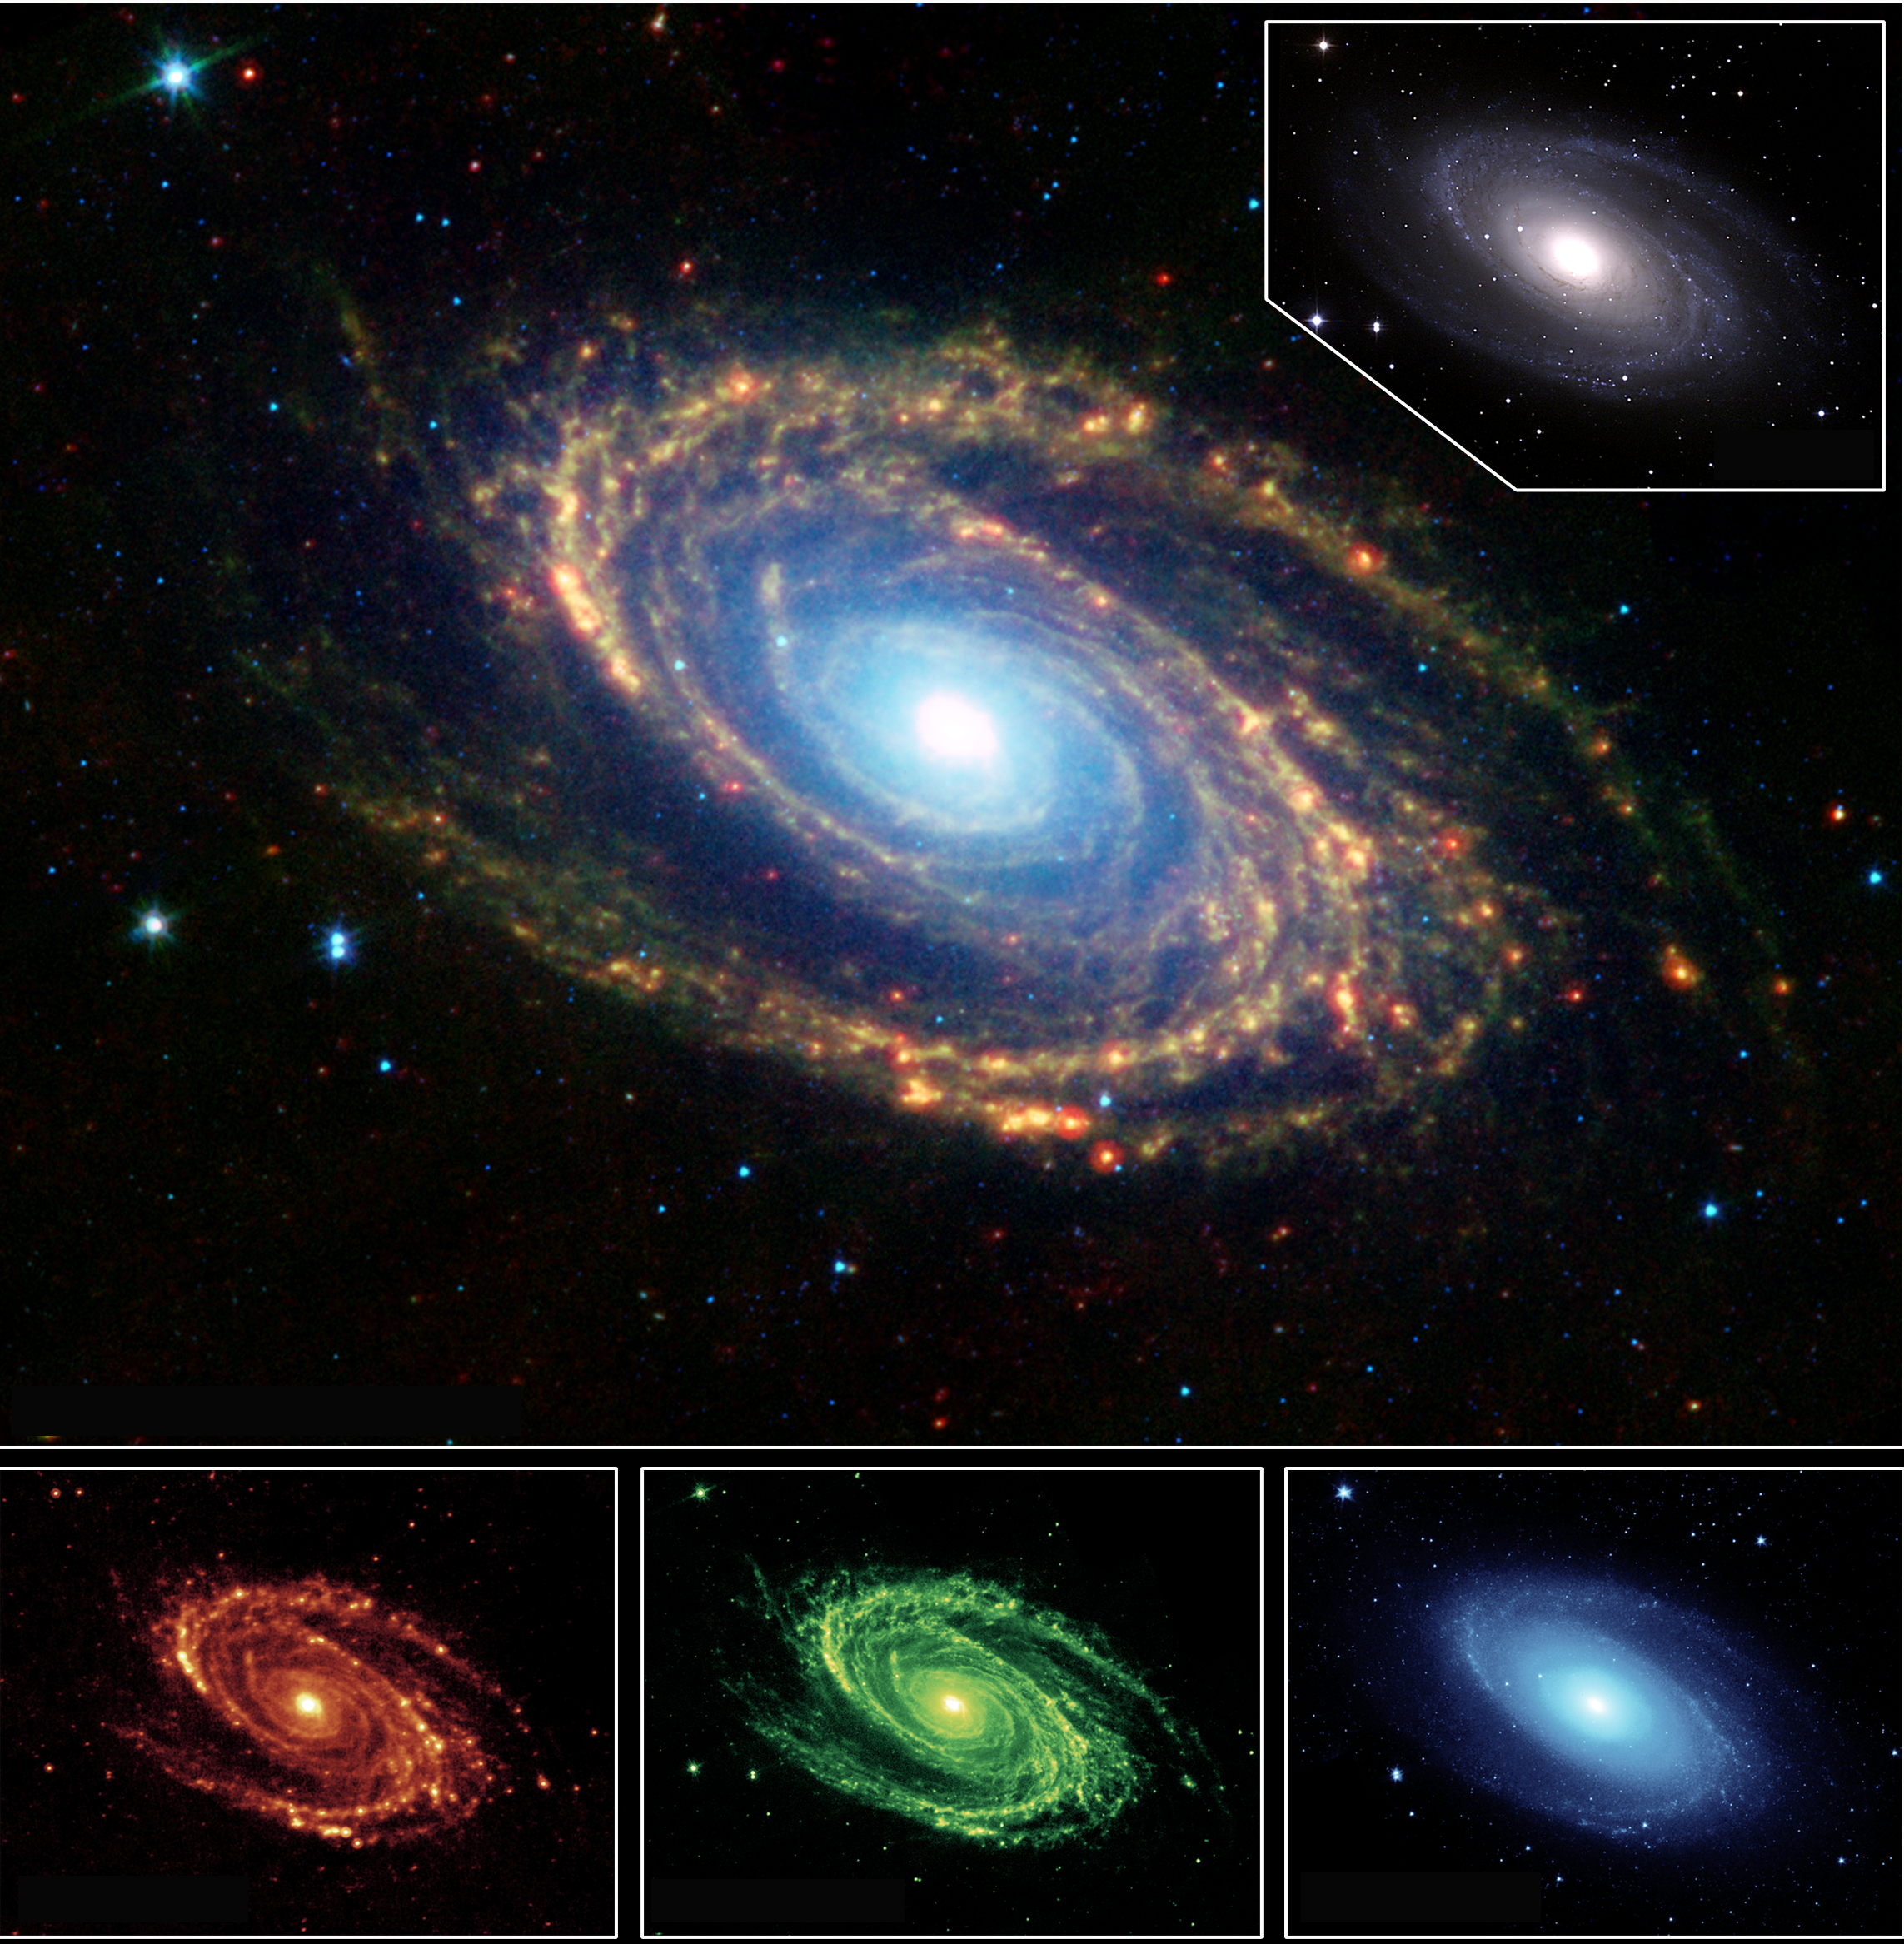

Multi-Wavelength Views of Messier 81

The magnificent spiral arms of the nearby galaxy Messier 81 are highlighted in this image from NASA’s Spitzer Space Telescope. Located in the northern constellation of Ursa Major (which also includes the Big Dipper), this galaxy is easily visible through binoculars or a small telescope. M81 is located at a distance of 12 million light-years.

The main image is a composite mosaic obtained with the multiband imaging photometer for Spitzer and the infrared array camera. Thermal infrared emission at 24 microns detected by the photometer (red, bottom left inset) is combined with camera data at 8.0 microns (green, bottom center inset) and 3.6 microns (blue, bottom right inset).

A visible-light image of Messier 81, obtained at Kitt Peak National Observatory, a ground-based telescope, is shown in the upper right inset. Both the visible-light picture and the 3.6-micron near-infrared image trace the distribution of stars, although the Spitzer image is virtually unaffected by obscuring dust. Both images reveal a very smooth stellar mass distribution, with the spiral arms relatively subdued.

As one moves to longer wavelengths, the spiral arms become the dominant feature of the galaxy. The 8-micron emission is dominated by infrared light radiated by hot dust that has been heated by nearby luminous stars. Dust in the galaxy is bathed by ultraviolet and visible light from nearby stars. Upon absorbing an ultraviolet or visible-light photon, a dust grain is heated and re-emits the energy at longer infrared wavelengths. The dust particles are composed of silicates (chemically similar to beach sand), carbonaceous grains and polycyclic aromatic hydrocarbons and trace the gas distribution in the galaxy. The well-mixed gas (which is best detected at radio wavelengths) and dust provide a reservoir of raw materials for future star formation.

The 24-micron multiband imaging photometer image shows emission from warm dust heated by the most luminous young stars. The infrared-bright clumpy knots within the spiral arms show where massive stars are being born in giant H II (ionized hydrogen) regions. Studying the locations of these star forming regions with respect to the overall mass distribution and other constituents of the galaxy (e.g., gas) will help identify the conditions and processes needed for star formation.

Credit: NASA/JPL/Caltech/University of Arizona/Harvard-Smithsonian Center for Astrophysics/NOAO/AURA/NSF